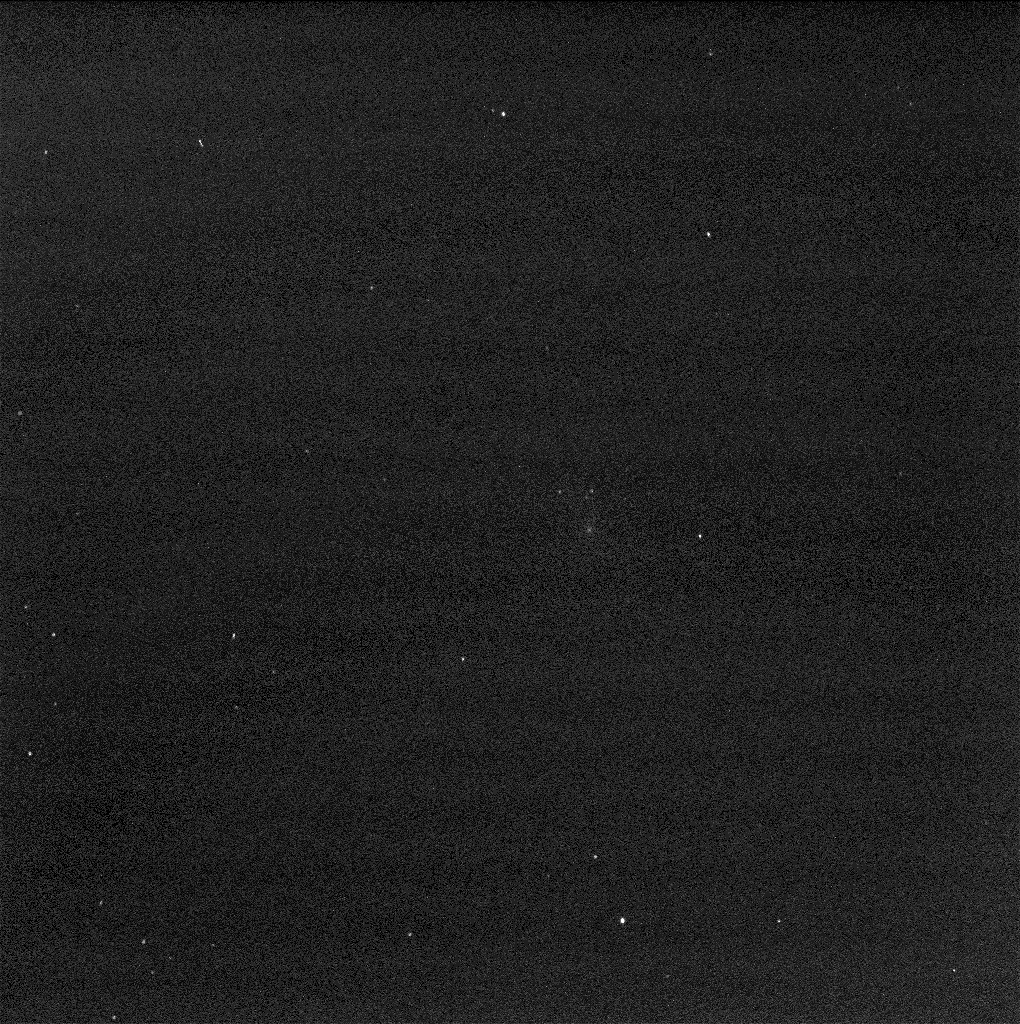

Mars Rover Opportunity’s View of Comet (Blink of Two Exposures)

This two-image blink shows a comparison of two exposure times in images from the panoramic camera (Pancam) on NASA’s Mars Exploration Rover Opportunity showing comet C/2013 A1 Siding Spring as it flew near Mars on Oct. 19, 2014.

The images were taken about two-and-a-half hours before the closest approach of the comet’s nucleus to Mars, with exposure durations of 50 seconds and 10 seconds. The sky was still relatively dark, before Martian dawn. At the time of closest approach, the morning sky was too bright for observation of the comet.

The images have been processed by removal of detector artifacts and slight twilight glow. The duration of the exposure resulted in a 2.5-pixel smear from rotation of Mars.

A Martian dust storm to the west of Opportunity hampered visibility somewhat on Oct. 19, compared to the sky over Opportunity a week earlier.

Credit: NASA/JPL-Caltech/Cornell Univ./ASU/TAMU